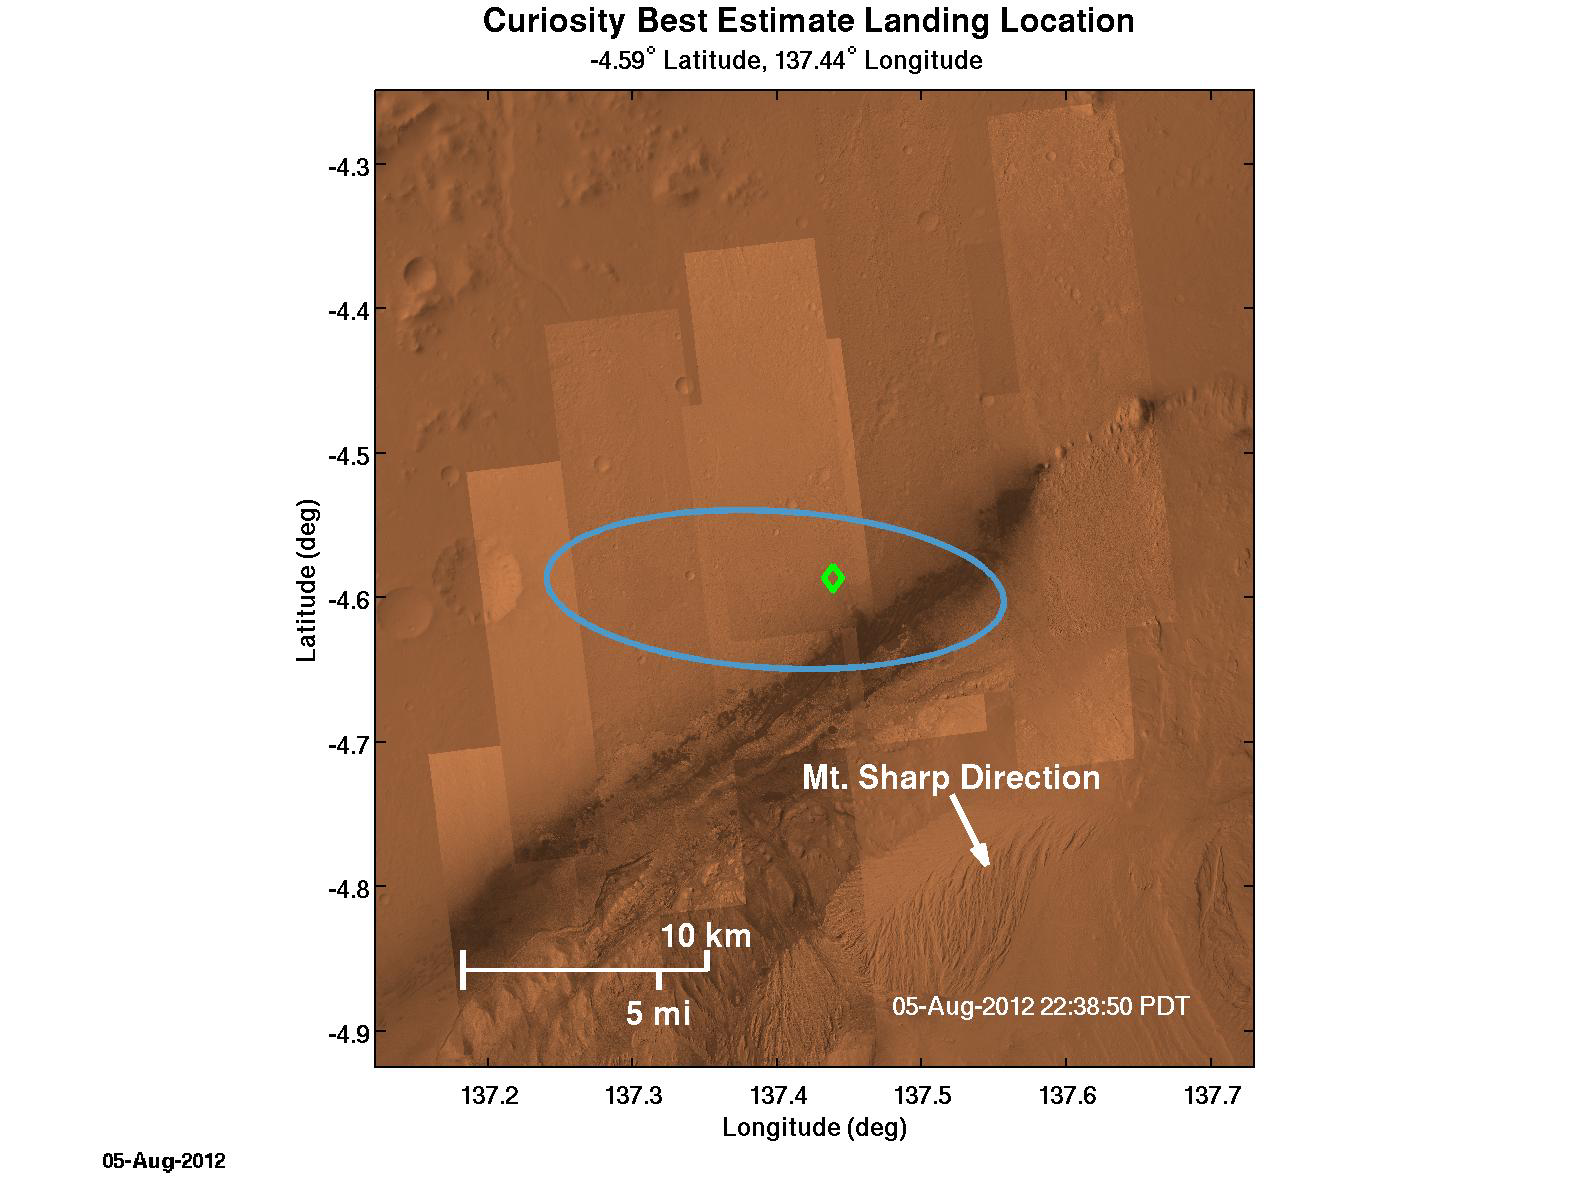

Where Curiosity Landed on Mars

The green diamond shows approximately where NASA’s Curiosity rover landed on Mars, a region about 2 kilometers northeast of its target in the center of the estimated landing region (blue ellipse). The location of the diamond is based on Earth-based navigation data taken prior to Curiosity’s entry into the Martian atmosphere, as well as data taken by the rover’s navigation instruments during descent.

Credit: NASA/JPL-Caltech